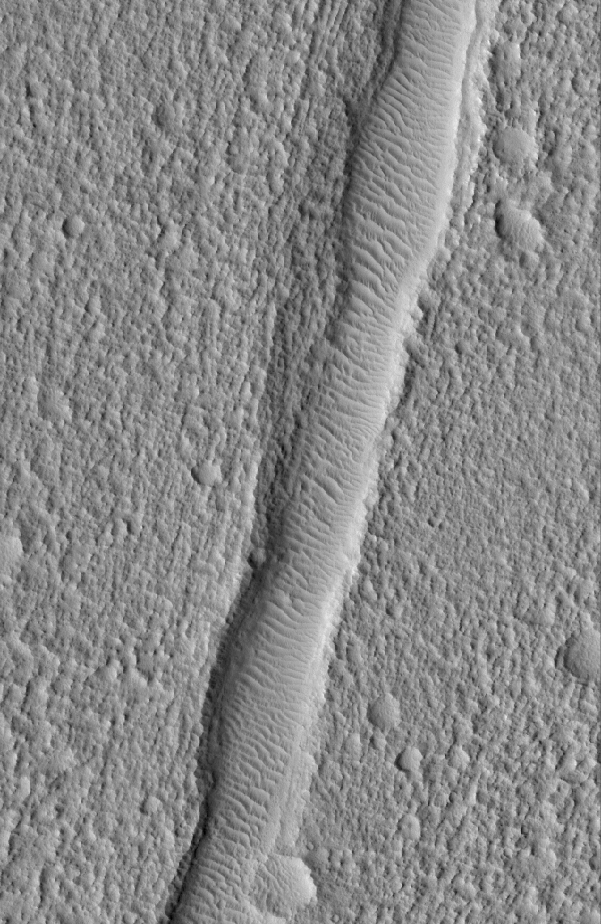

Fractured Ground

20 April 2005
This Mars Global Surveyor (MGS) Mars Orbiter Camera (MOC) image shows a wind ripple-filled trough, a fracture in a rugged and pitted plain, located northwest of Kasei Valles in the Nilus Chaos region.

Location near: 26.3°N, 78.8°W
Image width: ~3 km (~1.9 mi)
Illumination from: lower left
Season: Northern Summer

Credit: NASA/JPL/Malin Space Science Systems